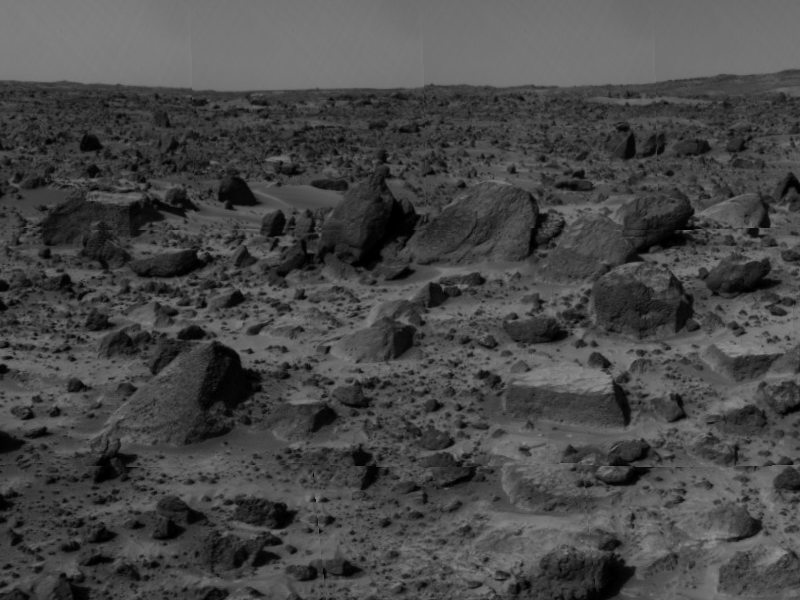

“Flat Top” & Rocky Terrain

“Flat Top,” the rectangular rock at lower right, is part of a stretch of rocky terrain in this image, taken by the deployed Imager for Mars Pathfinder (IMP) on Sol 3. Dust has accumulated on the top of Flat Top, but is not present on the sides due to the steep angles of the rock. This dust may have been placed by dust storms moving across the Martian surface. Flat Top has been studied using several different color filters on the IMP camera.

Mars Pathfinder is the second in NASA’s Discovery program of low-cost spacecraft with highly focused science goals. The Jet Propulsion Laboratory, Pasadena, CA, developed and manages the Mars Pathfinder mission for NASA’s Office of Space Science, Washington, D.C.

Photojournal note: Sojourner spent 83 days of a planned seven-day mission exploring the Martian terrain, acquiring images, and taking chemical, atmospheric and other measurements. The final data transmission received from Pathfinder was at 10:23 UTC on September 27, 1997. Although mission managers tried to restore full communications during the following five months, the successful mission was terminated on March 10, 1998.

Credit: NASA/JPL